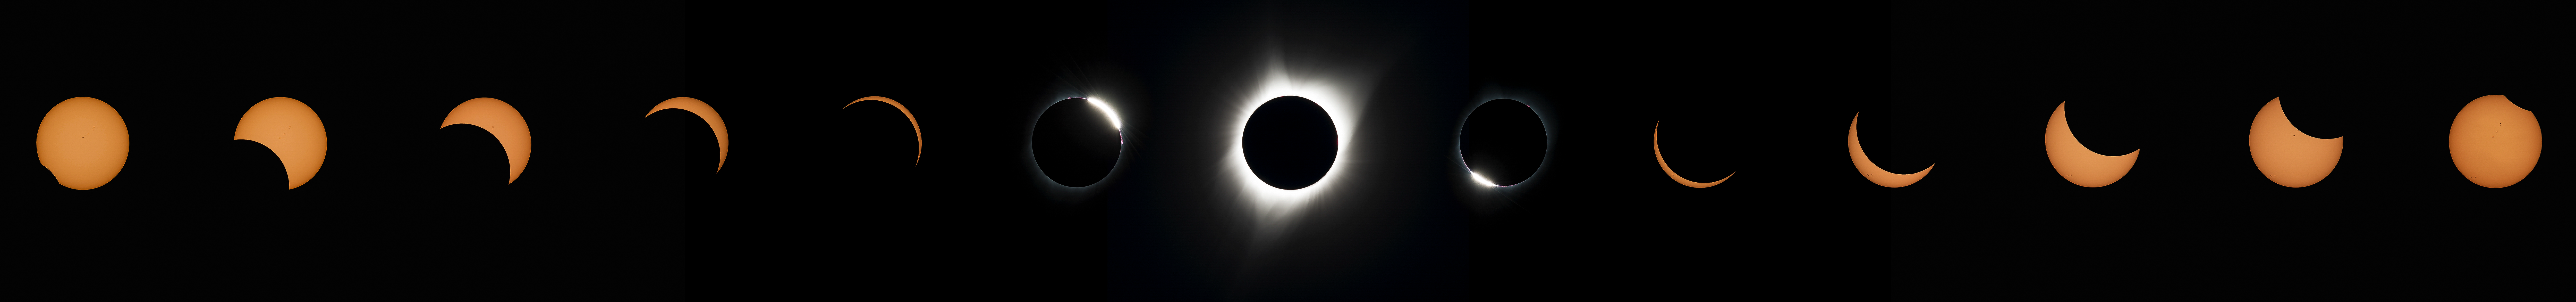

2017 Total Solar Eclipse

This composite image of thirteen photographs shows the progression of a total solar eclipse at Madras High School in Madras, Oregon on Monday, August 21, 2017. A total solar eclipse swept across a narrow portion of the contiguous United States from Lincoln Beach, Oregon to Charleston, South Carolina. A partial solar eclipse was visible across the entire North American continent along with parts of South America, Africa, and Europe.

Credit: (NASA/Aubrey Gemignani)